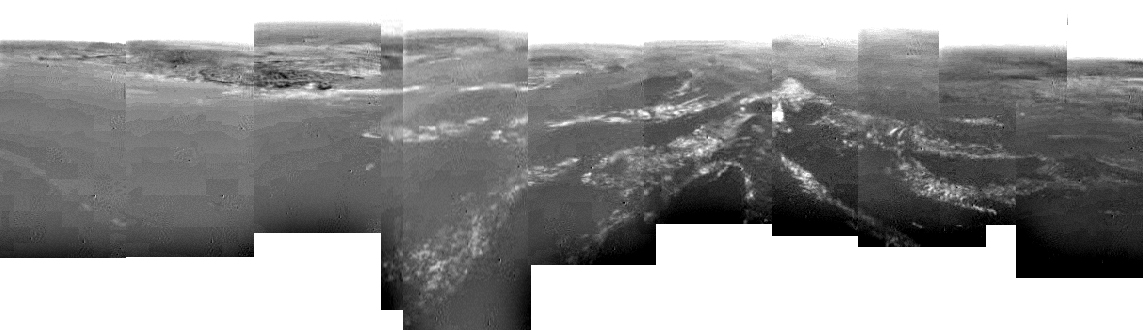

Composite of Titan’s Surface Seen During Descent

This composite was produced from images returned yesterday, January 14, 2005, by the European Space Agency’s Huygens probe during its successful descent to land on Titan. It shows a full 360-degree view around Huygens. The left-hand side, behind Huygens, shows a boundary between light and dark areas. The white streaks seen near this boundary could be ground ‘fog,’ as they were not immediately visible from higher altitudes.

As the probe descended, it drifted over a plateau (center of image) and was heading towards its landing site in a dark area (right). From the drift of the probe, the wind speed has been estimated at around 6-7 kilometers (about 4 miles) per hour.

These images were taken from an altitude of about 8 kilometers (about 5 miles) with aresolution of about 20 meters (about 65 feet) per pixel. The images were taken by the Descent Imager/Spectral Radiometer, one of two NASA instruments on the probe.

The Cassini-Huygens mission is a cooperative project of NASA, the European Space Agency and the Italian Space Agency. The Jet Propulsion Laboratory, a division of the California Institute of Technology in Pasadena, manages the Cassini-Huygens mission for NASA’s Science Mission Directorate, Washington, D.C. The Cassini orbiter and its two onboard cameras were designed, developed and assembled at JPL. The Descent Imager/Spectral team is based at the University of Arizona, Tucson, Ariz.

Credit: NASA/JPL/ESA/University of Arizona